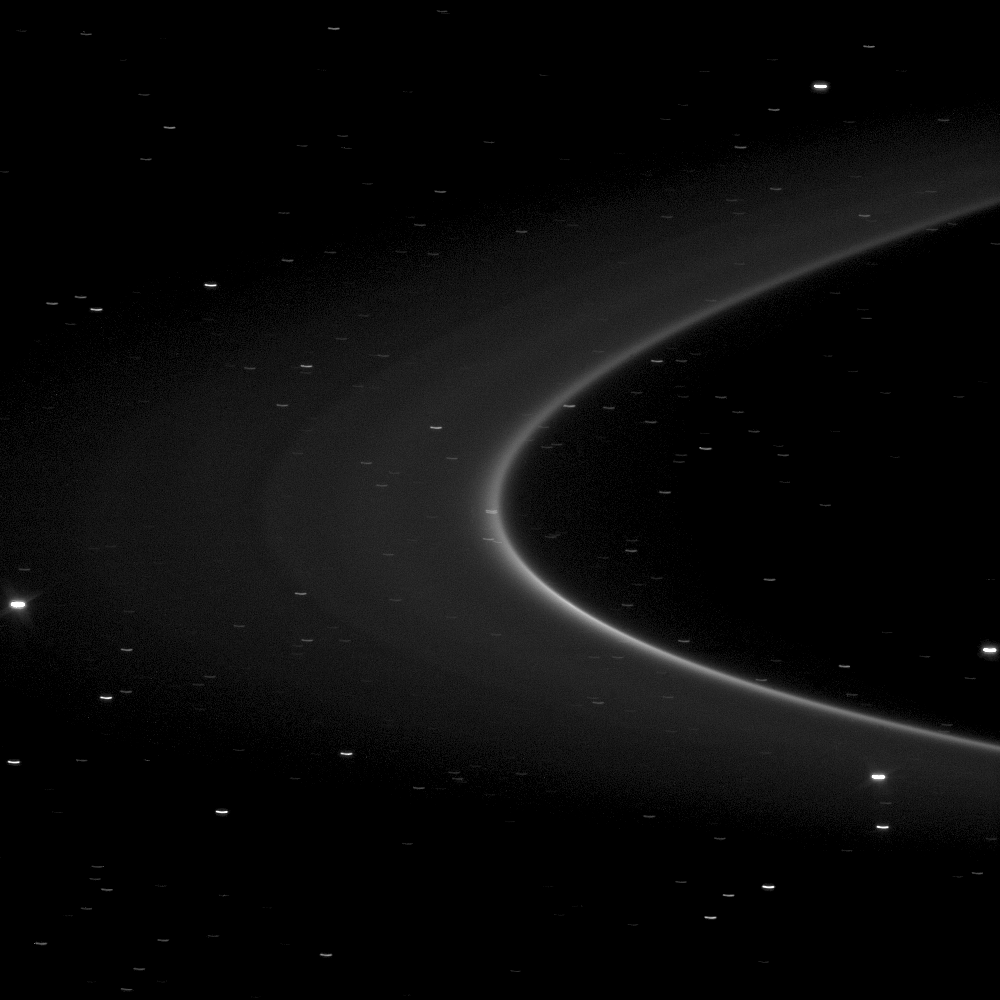

In the Arc

This Cassini spacecraft image holds an unseen treasure orbiting within the bright arc of Saturn’s G ring: the tiny moonlet Aegaeon.

The moonlet itself is too small to be seen within the arc pictured here, but is thought to be the source of the debris forming the bright arc in the lower right portion of the G ring in this image. See PIA11148 to learn more about tiny Aegaeon (formerly known as S/2008 S 1). This view looks toward the southern, unilluminated side of the rings from about 4 degrees below the ringplane. Many background stars are visible elongated by the motion of the spacecraft during the image’s exposure.

The image was taken in visible light with the Cassini spacecraft narrow-angle camera on Jan. 24, 2010. The view was obtained at a distance of approximately 1.7 million kilometers (1.1 million miles) from Saturn. Image scale is 10 kilometers (6 miles) per pixel.

The Cassini-Huygens mission is a cooperative project of NASA, the European Space Agency and the Italian Space Agency. The Jet Propulsion Laboratory, a division of the California Institute of Technology in Pasadena, manages the mission for NASA’s Science Mission Directorate, Washington, D.C. The Cassini orbiter and its two onboard cameras were designed, developed and assembled at JPL. The imaging operations center is based at the Space Science Institute in Boulder, Colo.

Credit: NASA/JPL/Space Science Institute